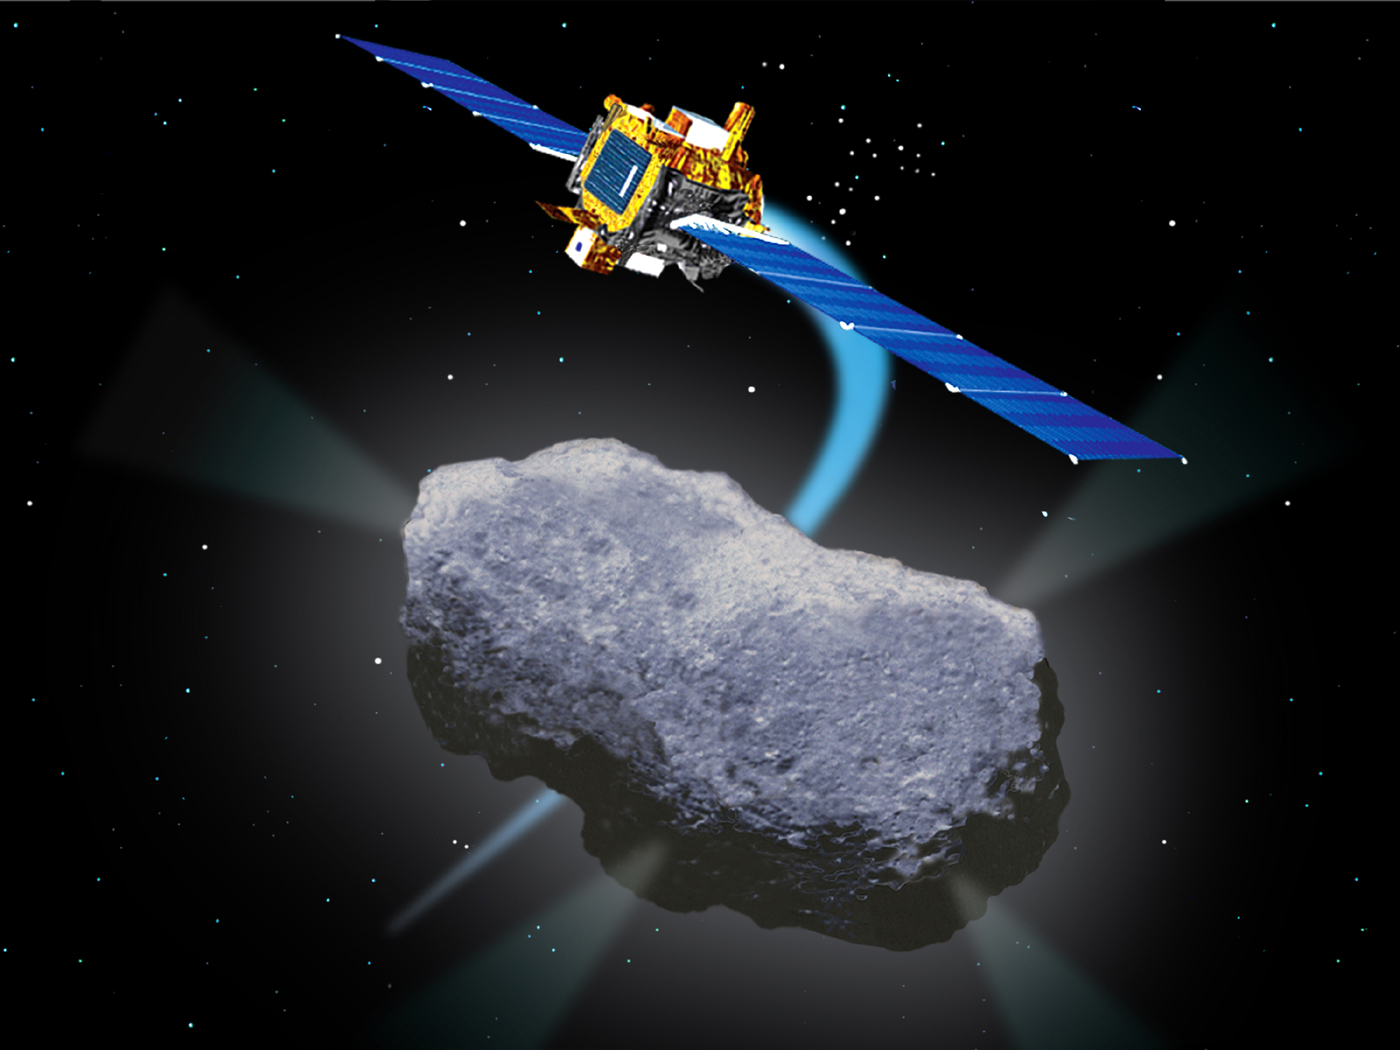

Artist’s Concept of Deep Space 1 Encounter with Comet Borrelly

Press Release September 18, 2001

Veteran Spacecraft Attempts to Earn Extra Credit at Comet

Like a slugger trying to pile up extra home runs after breaking the world record, a venerable NASA spacecraft already famed for bringing science fiction’s ion-engine technology to life is preparing to fly daringly close to a comet on Saturday, Sept. 22.

Deep Space 1, which has already completed a highly successful mission testing a number of advanced spacecraft technologies, will attempt to pass inside the mostly unknown environment just 2,000 kilometers (about 1,200 miles) from the nucleus of comet Borrelly at 2230 Universal time (3:30 p.m. PDT) on Sept. 22.

“It has been a tremendously rewarding effort for the small Deep Space 1 team to keep this aged and wounded bird aloft,” said Dr. Marc Rayman, project manager of Deep Space 1 at NASA’s Jet Propulsion Laboratory, Pasadena, Calif. “Its mission to test new technologies is already highly successful and any science we get at the comet will be a terrific bonus.”

By the time of the flyby Deep Space 1 will have completed three times its intended lifetime in space and its primary mission to test ion propulsion and 11 other high-risk, advanced technologies in September 1999. NASA extended the mission, taking advantage of the ion propulsion and other systems to target a chancy but exciting encounter with Borrelly.

The spacecraft may tell us more about comets and their place in the solar system. The robotic explorer will attempt to investigate the comet’s environment when it tries to fly through the cloud of gas and dust surrounding the comet’s nucleus, known as the coma.

The risks involved in gathering science data are very high, so results of this latest venture are unpredictable. The spacecraft will be traveling through a cloud of gas, dust and comet pieces to collect its data. Since Deep Space 1 wasn’t built to go to a comet, it does not carry a protective shield. “We expect to be hit by debris from the comet, and at 16.5 kilometers per second (about 36,900 mph), even a tiny particle might prove fatal,” said Rayman. “But this is an adventure too exciting to pass up.”

If all goes well, scientists will use the comet chaser’s measurements to find out the nature of Borrelly’s surface and to measure and identify the gases coming from the comet. The spacecraft will also attempt to measure the interaction of solar wind with the comet, a process that leads to formation of the beautiful tail.

Borrelly makes a good target for study now, as it is just 1.34 astronomical units (about 200 million kilometers or 125 million miles) from the Sun — the closest it will get for another seven years. The Sun’s heat will make the gases escaping from the nucleus flow faster and more thickly, so they will be easier to study. The icy nucleus and the spacecraft will flash past each other at 16.5 kilometers per second (more than 36,900 miles per hour).

The flight team is also hoping that Deep Space 1 will have enough gas to get to the comet. The long-lived spacecraft keeps itself pointed correctly by firing small thrusters fueled by hydrazine gas. When the hydrazine runs out, Deep Space 1 will be unable to keep itself pointed correctly, and the spacecraft will die. The flight team has an estimate of how much gas is left, but a few hours’ worth of gas could make all the difference in the comet encounter.

As it approaches the center of the coma, the spacecraft will face its greatest challenge: to obtain pictures and infrared measurements of the nucleus. Deep Space 1 can’t tell exactly where the nucleus is or what it will look like. The craft will have to locate the nucleus on its own and try to point the camera toward it as it streaks by.

In late 1999, Deep Space 1 lost its star tracker, which helps determine the spacecraft’s orientation. Faced with what could have been a mission-terminating injury, the controllers performed a spectacular ultra-long-distance rescue. They reconfigured the spacecraft to use the photographic camera to orient itself by the stars around it.

The camera cannot align the spacecraft and snap photos of Borrelly at the same time. Instead, Deep Space 1 will have to rely on its fiber-optic gyroscopes to help maintain its orientation. But the gyros are not accurate enough by themselves, so engineers designed complex new software to help the camera stay pointed at the comet’s nucleus during the critical few minutes that the probe will be close enough to try to get a view of it.

More information can be found online at http://nmp.jpl.nasa.gov/ds1/

Deep Space 1 was launched in October 1998 as part of NASA’s New Millennium Program, which is managed by JPL for NASA’s Office of Space Science, Washington. The California Institute of Technology in Pasadena manages JPL for NASA.

Credit: NASA/JPL